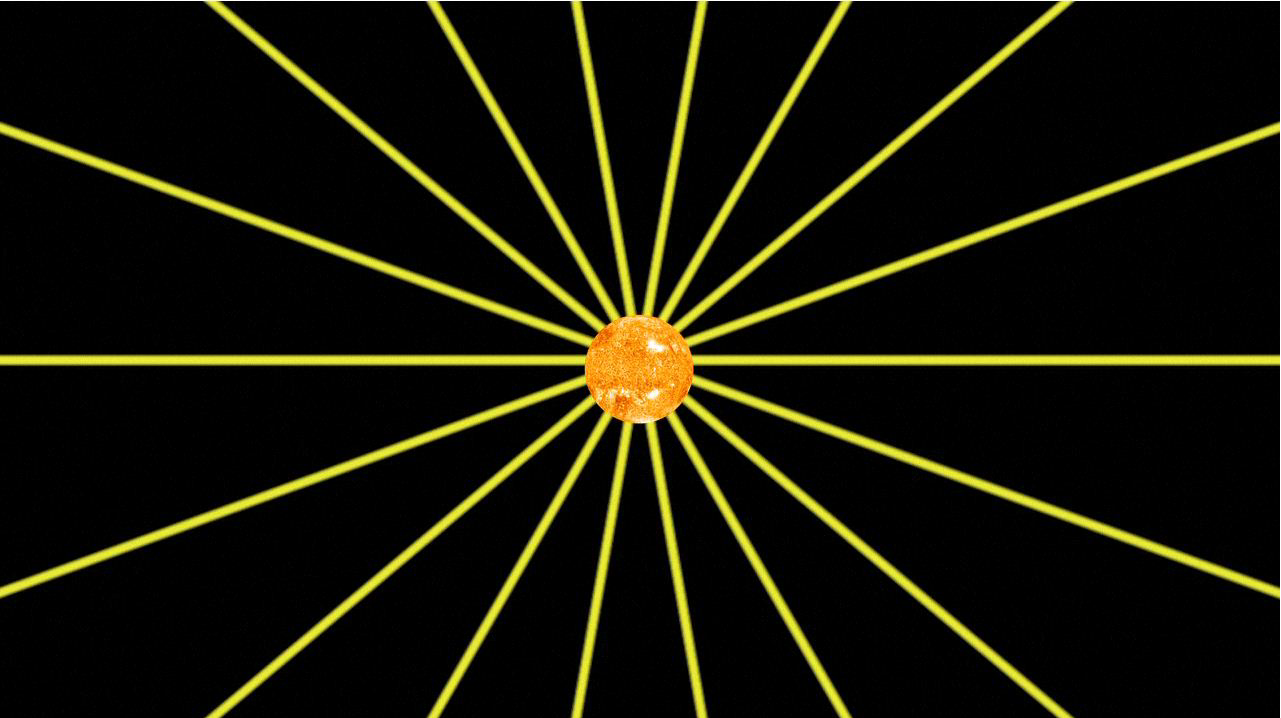

The Sun’s Magnetic Field

This animation shows how the magnetic field lines emanating from our sun spiral out into the solar system as the sun rotates. To see a schematic of what they look like at the edge of the solar system, see PIA15178.

The Voyager spacecraft were built by NASA’s Jet Propulsion Laboratory in Pasadena, Calif., which continues to operate both. JPL is a division of the California Institute of Technology. The Voyager missions are a part of the NASA Heliophysics System Observatory, sponsored by the Heliophysics Division of the Science Mission Directorate in Washington.

Credit: NASA/JPL-Caltech